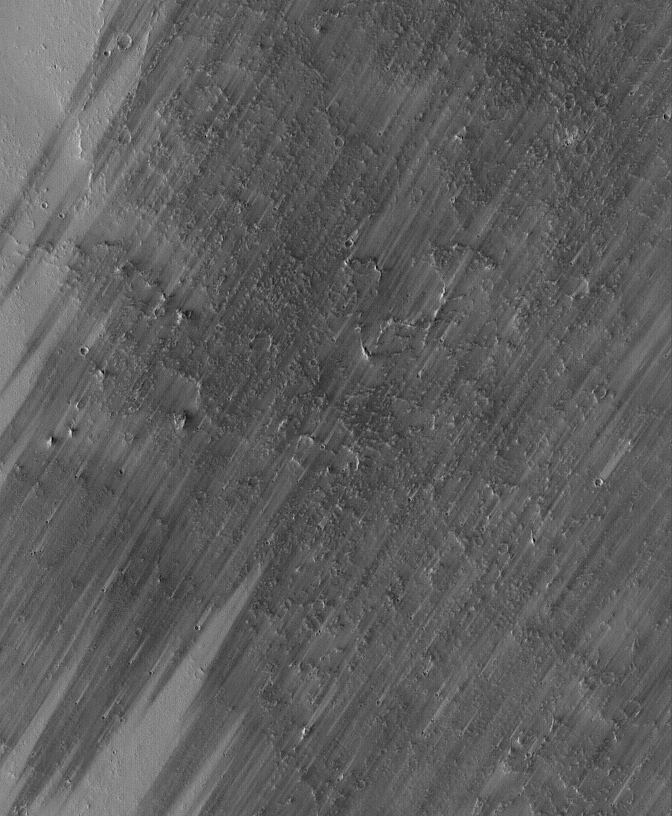

Windstreaked Plain

13 June 2005
This Mars Global Surveyor (MGS) Mars Orbiter Camera (MOC) image shows a wind-streaked plain in Tharsis near the Pavonis Mons volcano. The lighter-toned surfaces show how the plain used to look, before strong winds removed much of a thin coating of dust. The light-toned tails behind several craters show that the winds blew from the southwest (lower left).

Location near: 36.6°N, 88.9°W
Image width: ~3 km (~1.9 mi
Illumination from: lower left
Season: Northern Autumn

Credit: NASA/JPL/Malin Space Science Systems